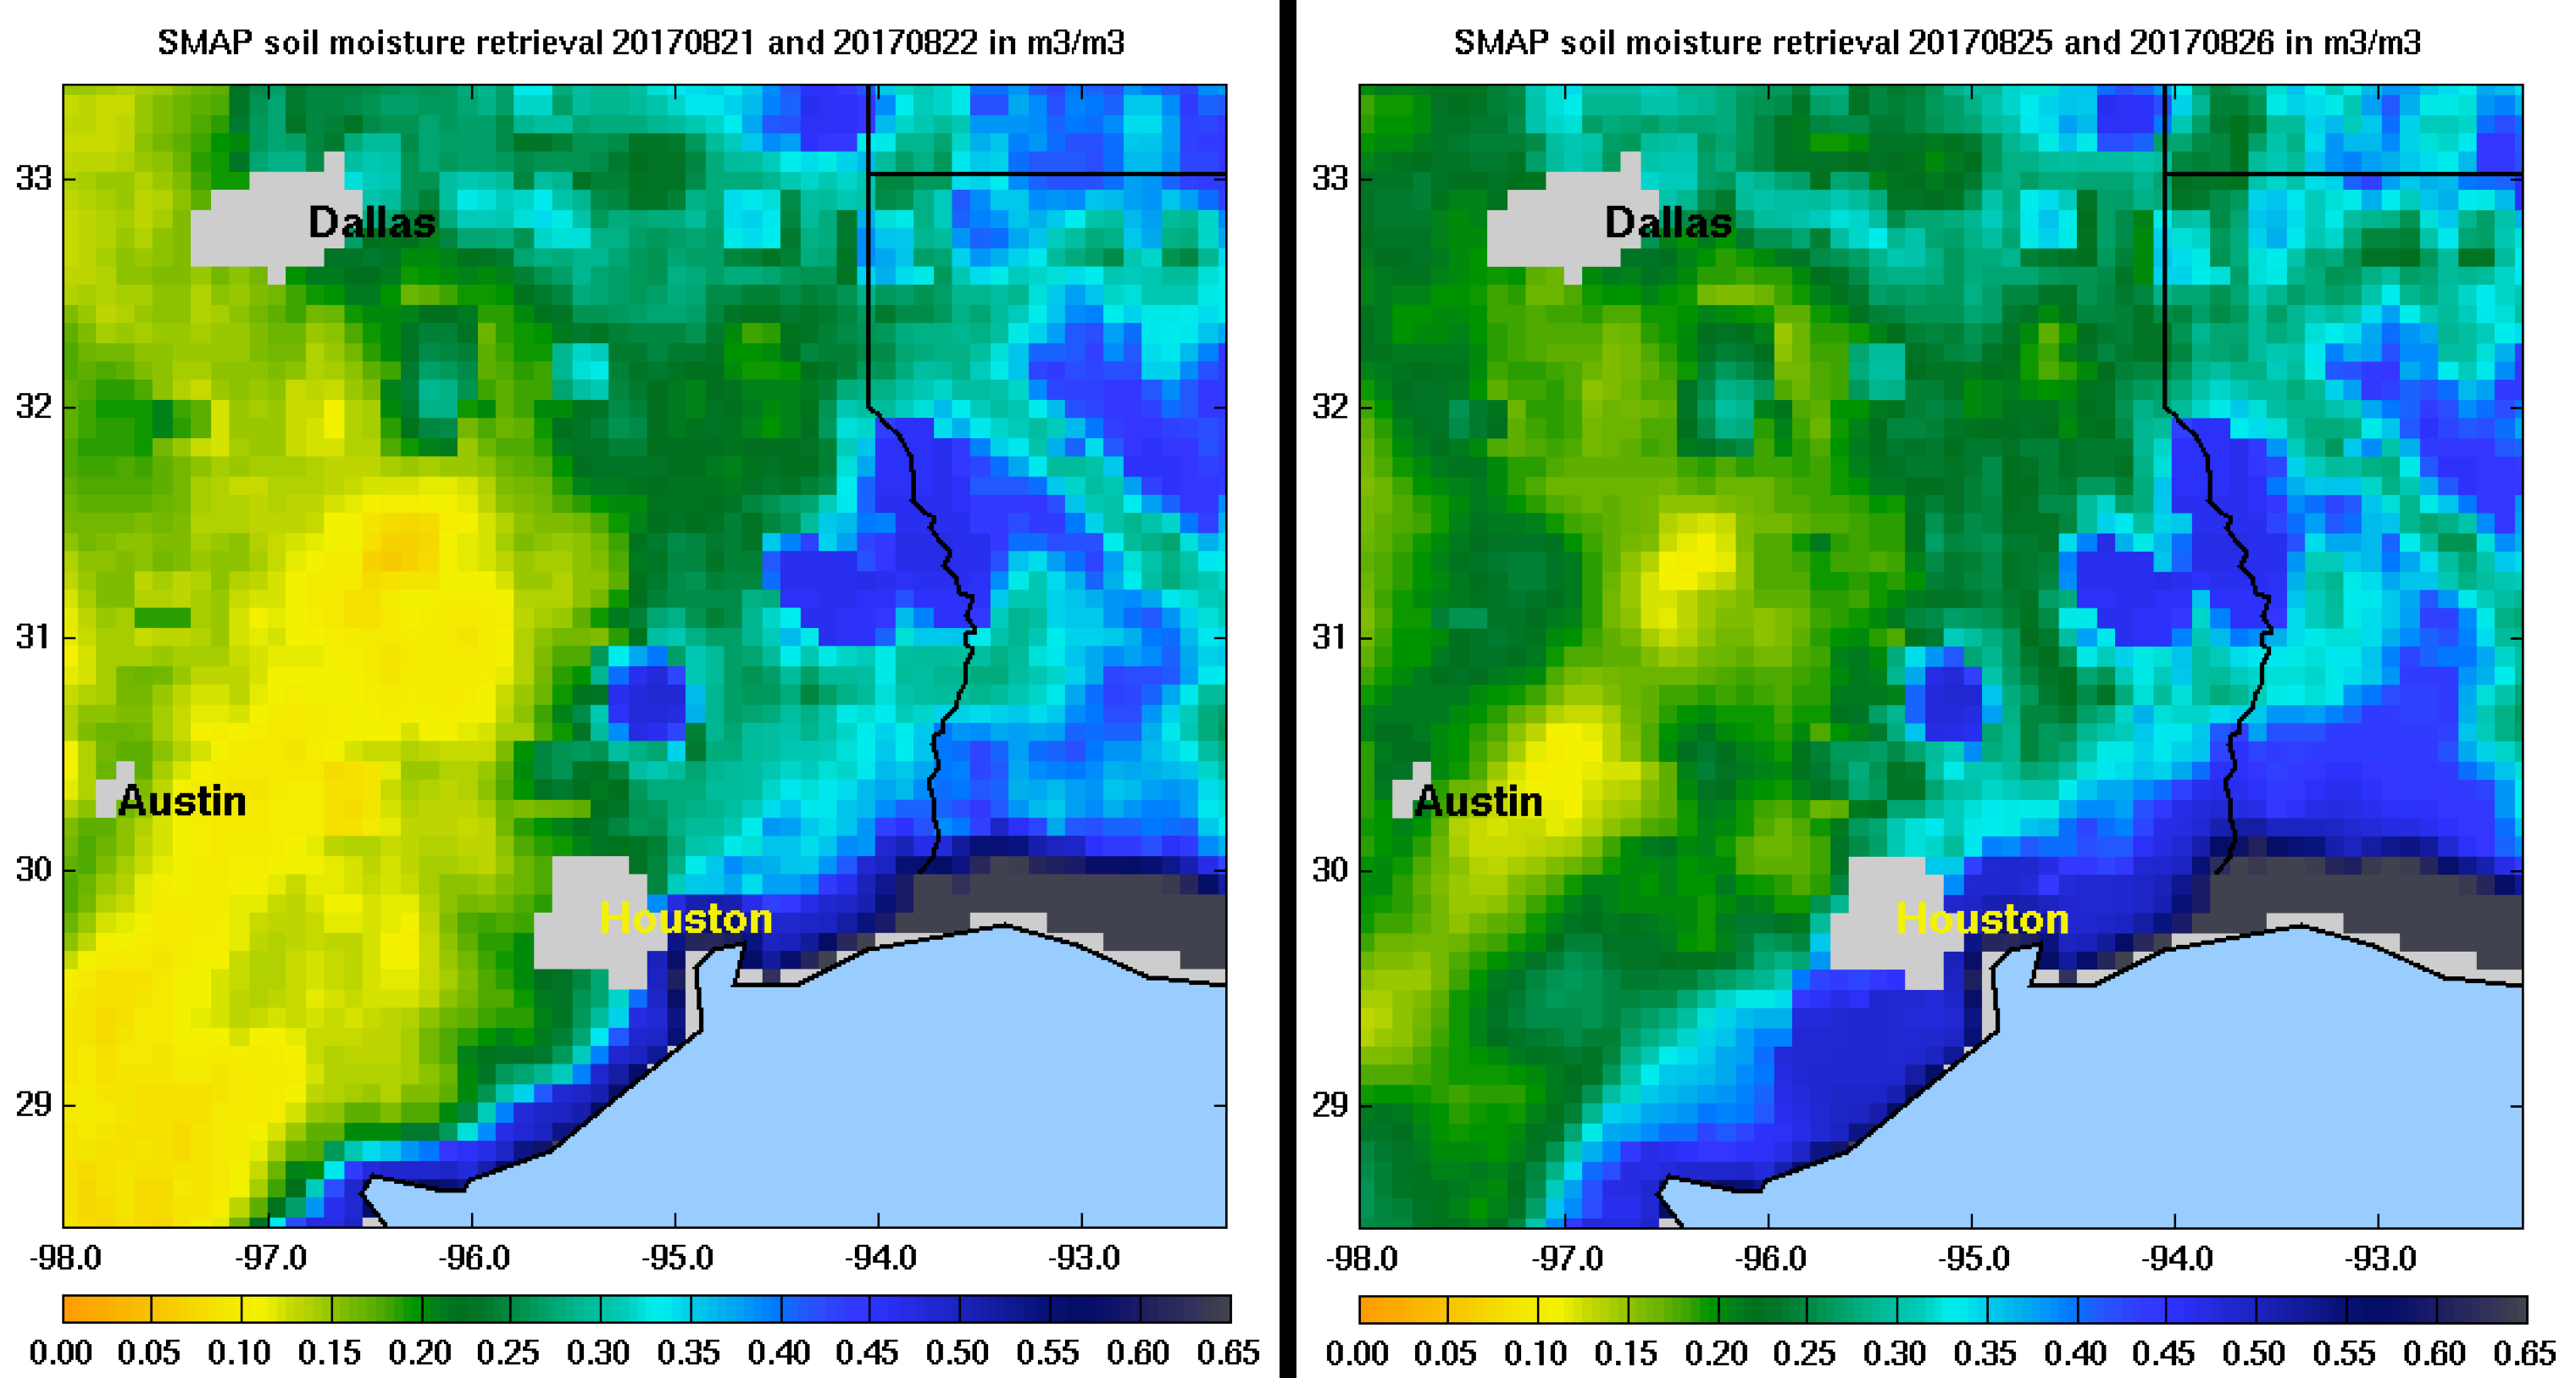

NASA SMAP Images Show Texas Soil Moisture Conditions Before/After Hurricane Harvey’s Landfall

Images of soil moisture conditions in Texas near Houston, generated by NASA’s Soil Moisture Active Passive (SMAP) satellite before and after the landfall of Hurricane Harvey can be used to monitor changing ground conditions due to Harvey’s rainfall. As seen in the left panel, SMAP observations show that soil surface conditions were already very wet a few days before the hurricane made landfall (August 21/22), with moisture levels in the 20 to 40 percent range. Such saturated soil surfaces contributed to the inability of water to infiltrate more deeply into soils, thereby increasing the likelihood of flooding. After Harvey made landfall, the southwest portion of Houston became exceptionally wet, as seen in the right panel image from August 25/26, signaling the arrival of heavy rains and widespread flooding.

SMAP is managed for NASA’s Science Mission Directorate in Washington by NASA’s Jet Propulsion Laboratory in Pasadena, California, with participation by NASA’s Goddard Space Flight Center in Greenbelt, Maryland. JPL is responsible for project management, system engineering, instrument management, the radar instrument, mission operations and the ground data system. Goddard is responsible for the radiometer instrument. Both centers collaborate on the science data processing and delivery of science data products to the Alaska Satellite Facility and the National Snow and Ice Data Center for public distribution and archiving. JPL is managed for NASA by Caltech.

Credit: NASA/JPL-Caltech/GSFC